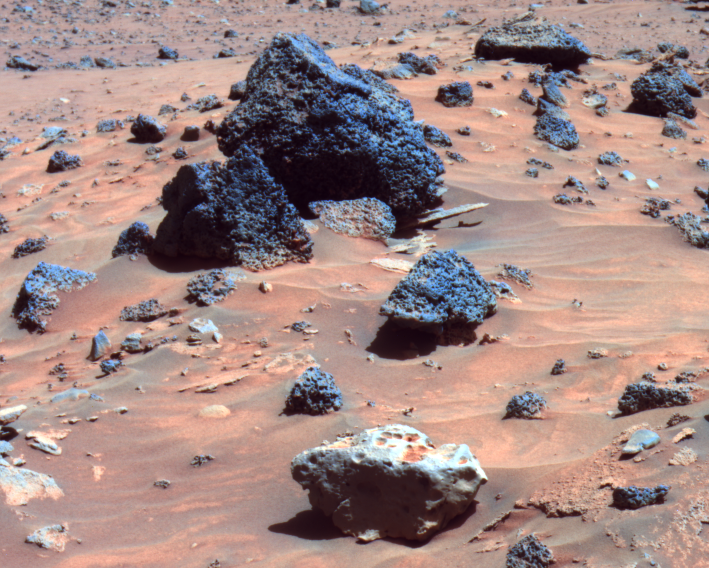

Possible Meteorite in ‘Columbia Hills’ on Mars (False Color)

The rock in the center foreground of this picture is suspected of being an iron meteorite. The panoramic camera on NASA’s Mars Exploration Rover Spirit took this image during the rover’s 809th Martian day (April 12, 2006). The foreground rock, informally named “Allan Hills,” and a similar rock called “Zhong Shan,” just out of the field of view to the left, have a smoother texture and lighter tone than other rocks in the area.

The texture and glossiness of this pair reminded some members of the rover science team of a rock called “Heat Shield Rock,” which was observed by Opportunity, Spirit’s twin, in the Meridiani region of Mars more than a year ago. Examination of that rock’s composition confirmed it to be an iron meteorite (see PIA07269).

Observations of Allan Hills and Zhong Shan with Spirit’s miniature thermal emission spectrometer indicate that they are very reflective, like Heat Shield Rock. They are the first likely meteorites found by Spirit.

Rocks in the vicinity of Spirit’s winter station are being assigned informal names honoring Antarctic research stations. Zhong Shan is an Antarctic base established by China in 1989. Allan Hills is a site where meteorites are frequently collected because they are relatively easy to see as dark rocks on the bright Antarctic ice. The most famous Allan Hills meteorite from Antarctica actually came from Mars and landed on Earth. If the Zhong Chang and Allan Hills rocks seen by Spirit do turn out to be iron-rich meteorites, they may have originated from an asteroid and landed on Mars.

This view is a false-color rendering to emphasize differences among rock and soil materials. It combines images taken through the panoramic camera’s 753-nanometer, 535-nanometer, and 432-nanometer filters. It is a portion of an image previously released (see PIA08094).

Credit: NASA/JPL/Cornell